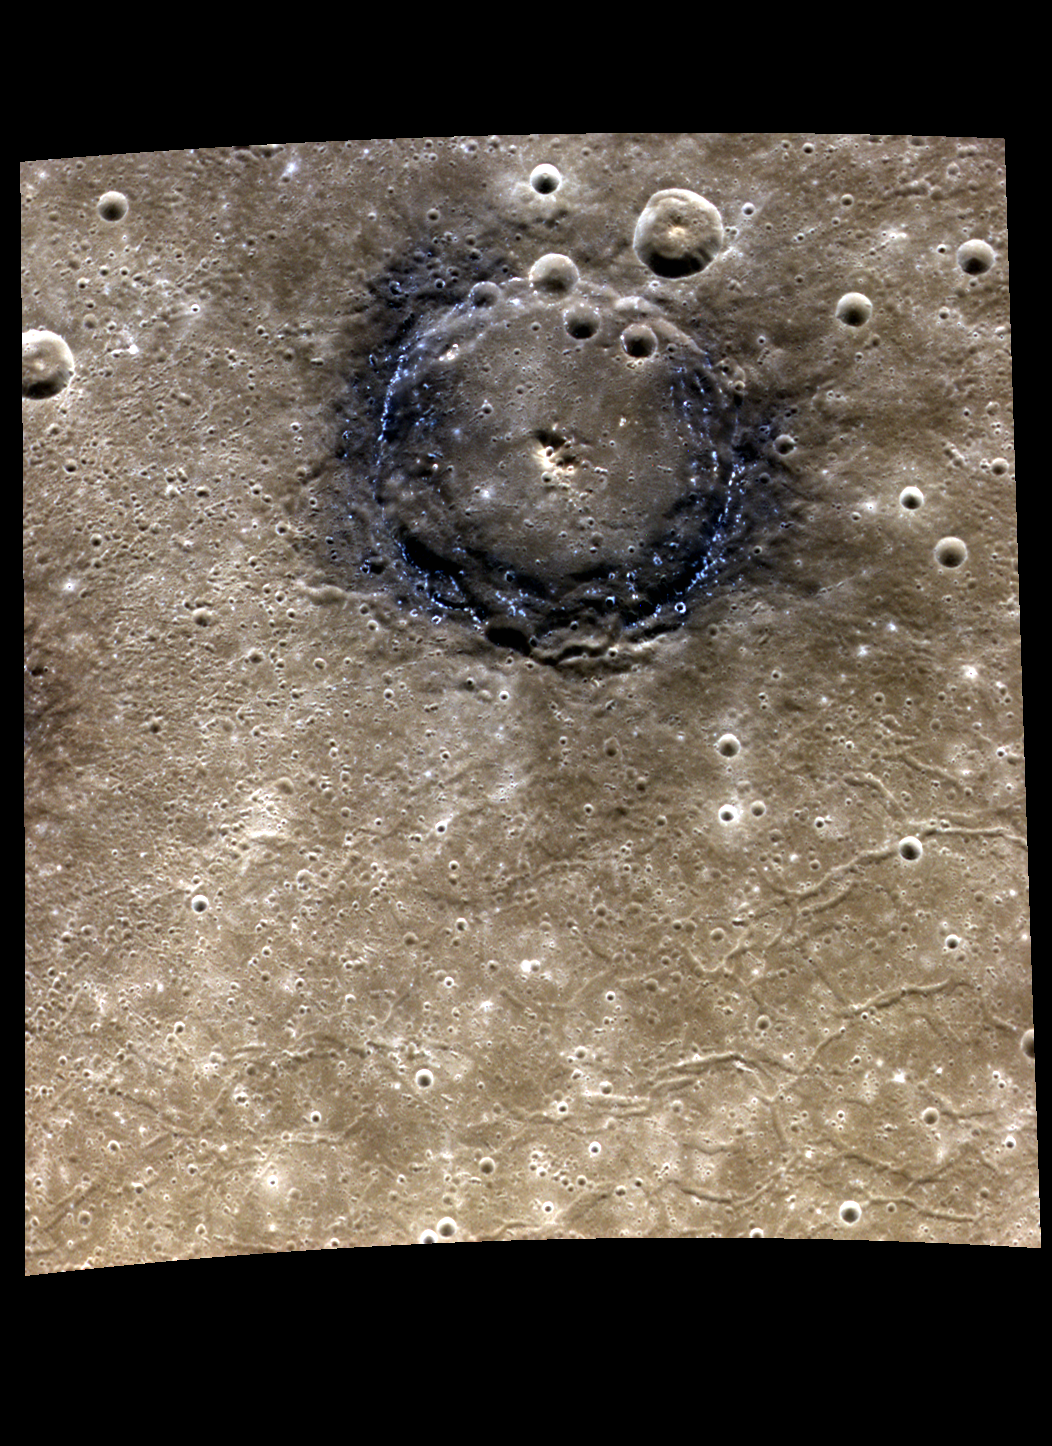

A Toast to Dear Old Poe

For as long as 70 years, a visitor to the original grave site of Edgar Allan Poe left a tribute in the form of roses and a bottle of cognac each January 19 (Poe’s birthday). The “Poe Toaster” has not appeared since 2009, and it appears that the tradition has ended. Here we offer our own toast to the great American writer: a color view of Poe crater on Mercury. In this representation, Poe’s raven-colored rim stands out from the tan volcanic plains that surround it. Tiny hollows speckle the dark rim like blue-white stars in the blackness of night. This sinfully scintillant planet/From the Hell of the planetary souls.

This image was acquired as a high-resolution targeted color observation. Targeted color observations are images of a small area on Mercury’s surface at resolutions higher than the 1-kilometer/pixel 8-color base map. During MESSENGER’s one-year primary mission, hundreds of targeted color observations were obtained. During MESSENGER’s extended mission, high-resolution targeted color observations are more rare, as the 3-color base map is covering Mercury’s northern hemisphere with the highest-resolution color images that are possible.

Date acquired: July 03, 2011
Image Mission Elapsed Time (MET): 218204194, 218204190, 218204186
Image ID: 458399, 458398, 458397
Instrument: Wide Angle Camera (WAC) of the Mercury Dual Imaging System (MDIS)
WAC filters: 9, 7, 6 (996, 748, 433 nanometers) in red, green, and blue.
Center Latitude: 42.83°
Center Longitude: 158.9° E
Resolution: 213 meters/pixel
Scale: Poe crater is about 77 km (48 mi.) in diameter.
Incidence Angle: 42.8°
Emission Angle: 35.9°
Phase Angle: 78.7°

The MESSENGER spacecraft is the first ever to orbit the planet Mercury, and the spacecraft’s seven scientific instruments and radio science investigation are unraveling the history and evolution of the Solar System’s innermost planet. Visit the Why Mercury? section of this website to learn more about the key science questions that the MESSENGER mission is addressing. During the one-year primary mission, MDIS acquired 88,746 images and extensive other data sets. MESSENGER is now in a year-long extended mission, during which plans call for the acquisition of more than 80,000 additional images to support MESSENGER’s science goals.

For information regarding the use of images, see the MESSENGER image use policy.

Credit: NASA/Johns Hopkins University Applied Physics Laboratory/Carnegie Institution of Washington